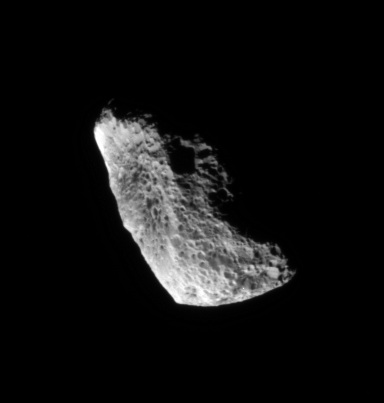

Unusual Hyperion

Chaotically tumbling and seriously eroded by impacts, Hyperion is one of Saturn’s more unusual satellites. Scientists believe the moon to be quite porous, with a great deal of its volume being empty space.

Impact blasted Hyperion is 280 kilometers (174 miles) across. Only part of the moon is visible in this image, the rest being hidden in shadow.

The image was taken with the Cassini spacecraft narrow-angle camera using a spectral filter sensitive to wavelengths of infrared light centered at 930 nanometers. The view was acquired on Feb. 15, 2007 at a distance of approximately 224,000 kilometers (139,000 miles) from Hyperion. Image scale is 1 kilometer (3,281 feet) per pixel.

The Cassini-Huygens mission is a cooperative project of NASA, the European Space Agency and the Italian Space Agency. The Jet Propulsion Laboratory, a division of the California Institute of Technology in Pasadena, manages the mission for NASA’s Science Mission Directorate, Washington, D.C. The Cassini orbiter and its two onboard cameras were designed, developed and assembled at JPL. The imaging operations center is based at the Space Science Institute in Boulder, Colo.

Credit: NASA/JPL/Space Science Institute